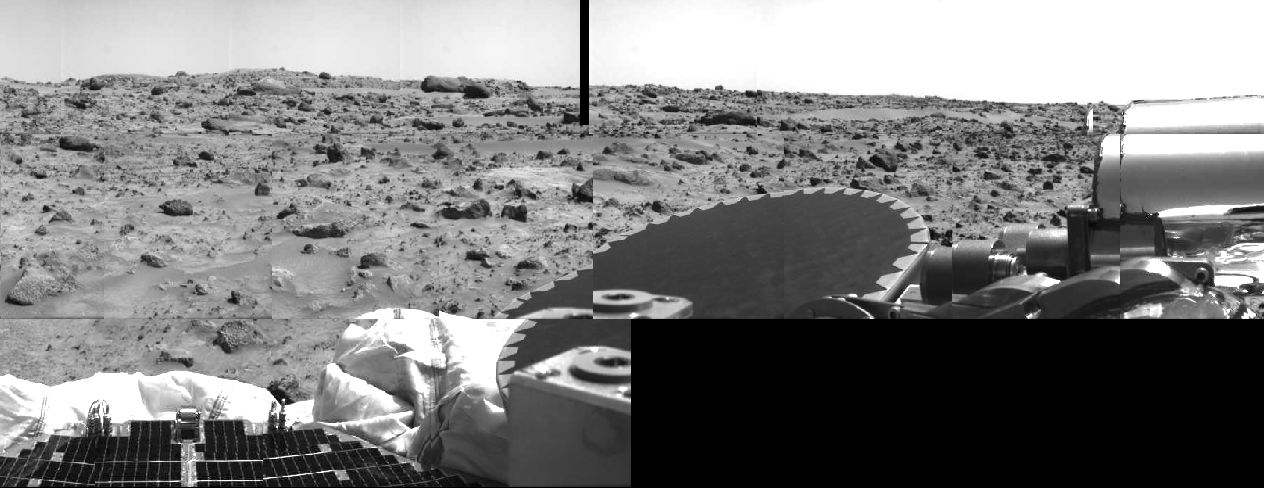

High-gain Antenna & Terrain

Areas of rocky Martian terrain are seen in this image, taken by the Imager for Mars Pathfinder (IMP) on Sol 2. Portions of a lander petal and deflated airbag are at lower left. The dark disk at center is the high-gain antenna, and the silver cylindrical objects at upper right are part of the antenna’s mechanism. An area of relatively smooth terrain is seen at upper right, which may offer clues to how this area was formed, and may be a future target for Sojourner’s studies. The black area at lower right and small strip at top center is missing data.

Mars Pathfinder was developed and managed by the Jet Propulsion Laboratory (JPL) for the National Aeronautics and Space Administration. The Imager for Mars Pathfinder (IMP) was developed by the University of Arizona Lunar and Planetary Laboratory under contract to JPL. Peter Smith is the Principal Investigator.

Photojournal note: Sojourner spent 83 days of a planned seven-day mission exploring the Martian terrain, acquiring images, and taking chemical, atmospheric and other measurements. The final data transmission received from Pathfinder was at 10:23 UTC on September 27, 1997. Although mission managers tried to restore full communications during the following five months, the successful mission was terminated on March 10, 1998.

Credit: NASA/JPL/University of Arizona